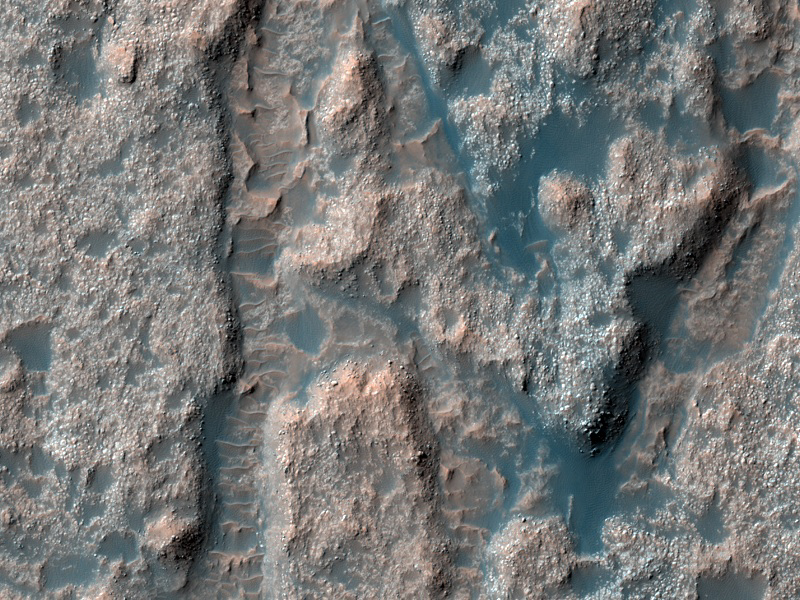

Deposits on the Floor of Palos Crater

This image shows a portion of the floor in Palos Crater on equatorial Mars.

The High Resolution Imaging Science Experiment (HiRISE) camera on NASA’s Mars Reconnaissance Orbiter recorded this image on March 8, 2010. The target for this HiRISE observation was a suggestion submitted through the camera team’s HiWish public-suggestion program. For more information about how to submit target suggestions, see http://uahirise.org/hiwish/.

The floor appears bumpy with high-standing layered knobs. Most of the terrain on the floor is weathering into meter-size (yard-size) polygonal blocks. The circular structures in the image, many of which are filled with darker wind-blown material, are eroded impact craters.

Palos Crater is breached in the south by the 180-kilometer-long (112-mile-long) Tinto Vallis. Water transported along Tinto Vallis could have could have collected into Palos Crater to form a lake that later drained to the north. Sediments carried by Tinto Vallis would have also been deposited within Palos Crater, so the layered unit we see along the floor today could represent these fluvial sediments.

This image covers a swath of ground about 1 kilometer (about two-thirds of a mile) wide. It is a portion of HiRISE observation ESP_016943_1775, which is centered at 2.67 degrees south latitude, 111.13 degrees east longitude. The season on Mars is southern-hemisphere autumn. Other image products from this observation are available at http://hirise.lpl.arizona.edu/ESP_016943_1775.

Color images from HiRISE combine information from detectors with three different color filters: red, infrared, and blue-green. Thus they include information from part of the spectrum human eyes cannot see and are not true color as the eye would see. The resulting false color helps to show differences among surface materials.

The University of Arizona, Tucson, operates the HiRISE camera, which was built by Ball Aerospace & Technologies Corp., Boulder, Colo. NASA’s Jet Propulsion Laboratory, a division of the California Institute of Technology, Pasadena, manages the Mars Reconnaissance Orbiter for the NASA Science Mission Directorate, Washington. Lockheed Martin Space Systems, Denver, built the spacecraft.

Credit: NASA/JPL-Caltech/University of Arizona